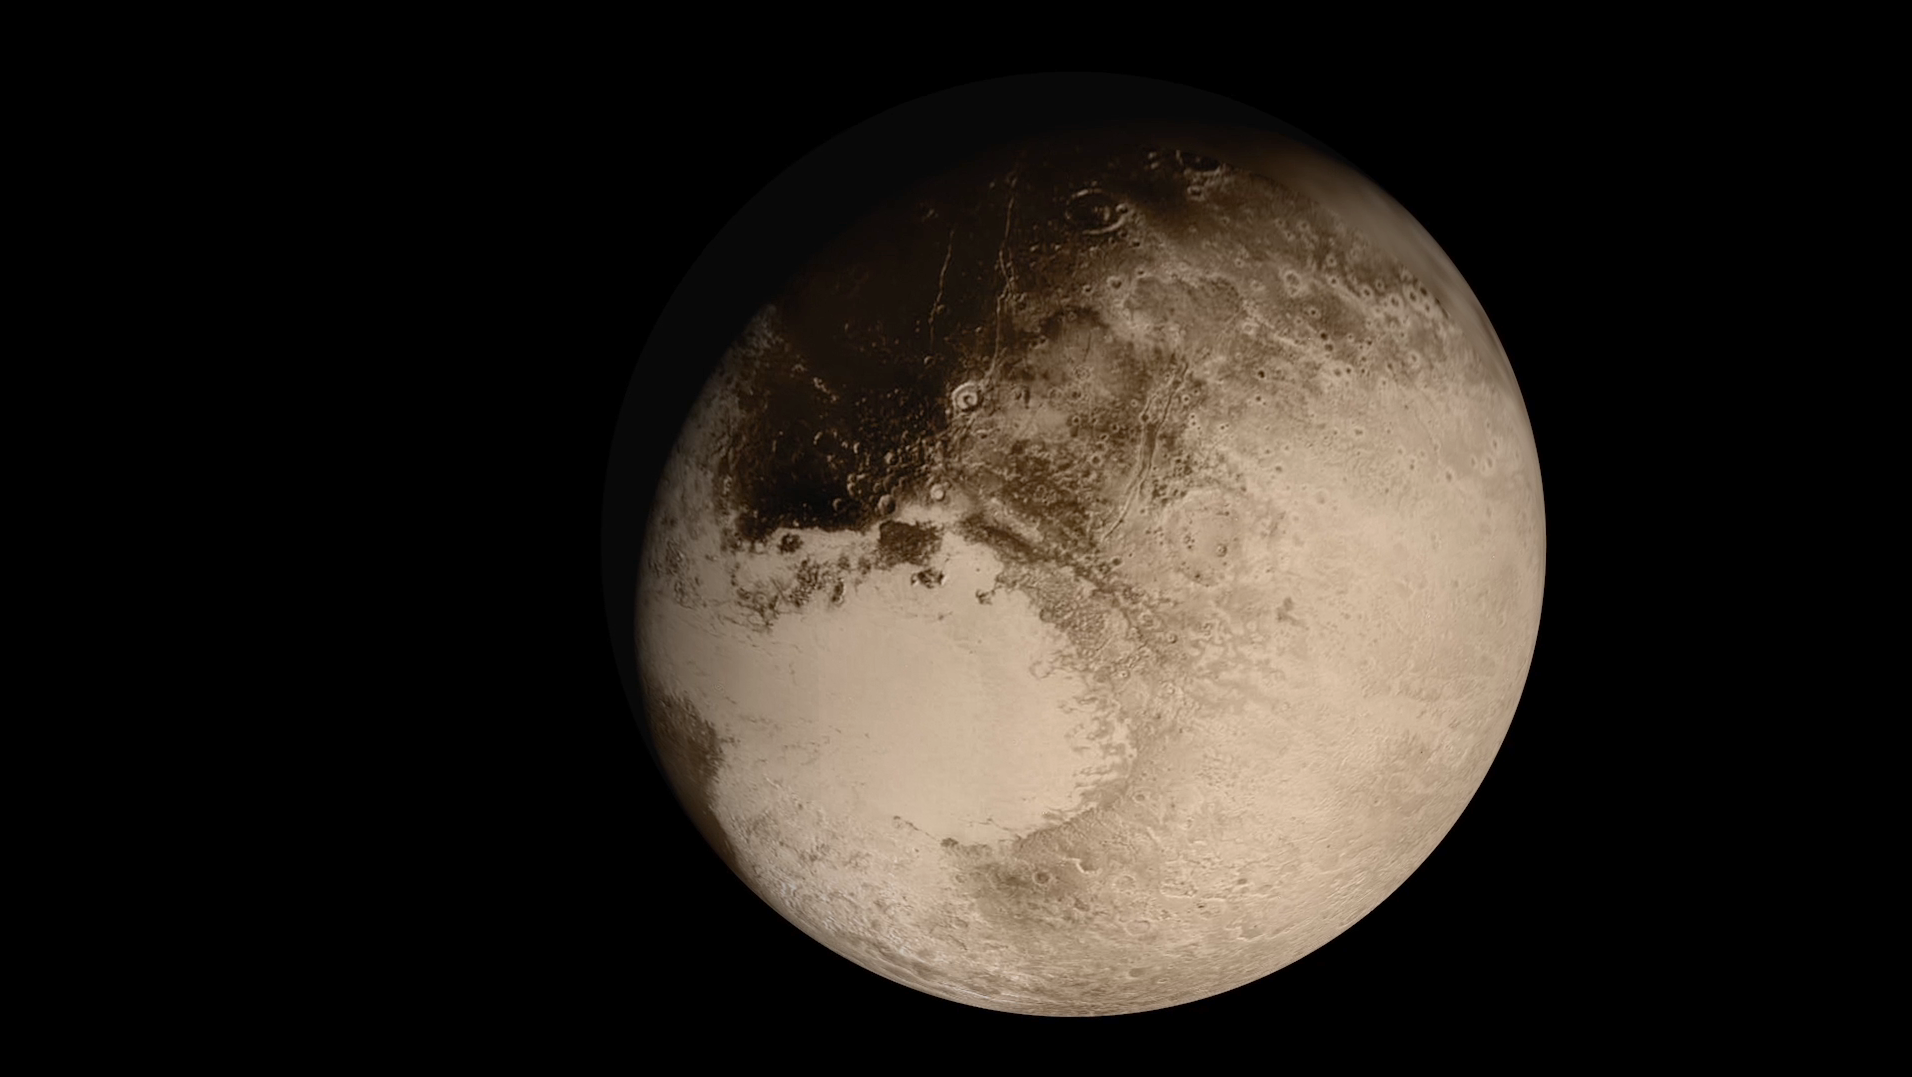

Flying Past Pluto (Animation)

This dramatic view of the Pluto system is as NASA’s New Horizons spacecraft saw it in July 2015. The animation, made with real images taken by New Horizons, begins with Pluto flying in for its close-up on July 14; we then pass behind Pluto and see the atmosphere glow in sunlight before the sun passes behind Pluto’s largest moon, Charon. The movie ends with New Horizons’ departure, looking back on each body as thin crescents.

The Johns Hopkins University Applied Physics Laboratory in Laurel, Maryland, designed, built, and operates the New Horizons spacecraft, and manages the mission for NASA’s Science Mission Directorate. The Southwest Research Institute, based in San Antonio, leads the science team, payload operations and encounter science planning. New Horizons is part of the New Frontiers Program managed by NASA’s Marshall Space Flight Center in Huntsville, Alabama.

Credit: NASA/Johns Hopkins University Applied Physics Laboratory/Southwest Research Institute